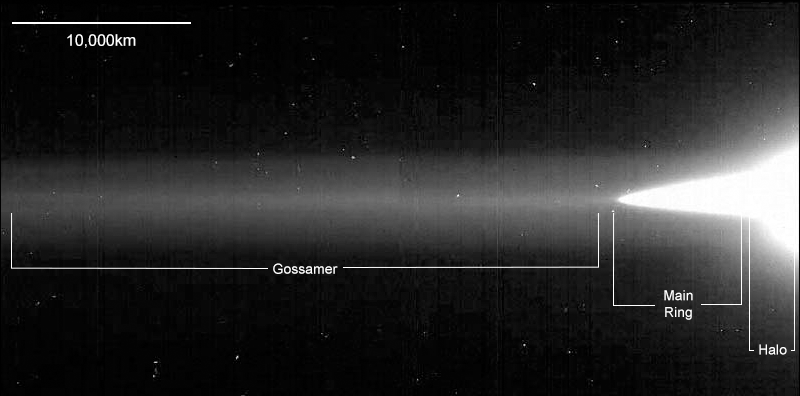

Jupiter’s Ring System (Galileo) Annotated

The resolution in this image from NASA’s Galileo spacecraft is approximately 46 kilometers per picture element from right to left; however, because Galileo was only about 0.5 degrees above the ring plane, the image is highly foreshortened in the vertical direction. The ring was approximately 2.3 million kilometers (1.4 million miles) away from the spacecraft. Jupiter lies about a full frame off the right edge.

Credit: Image: NASA, NASA-JPL, Cornell University